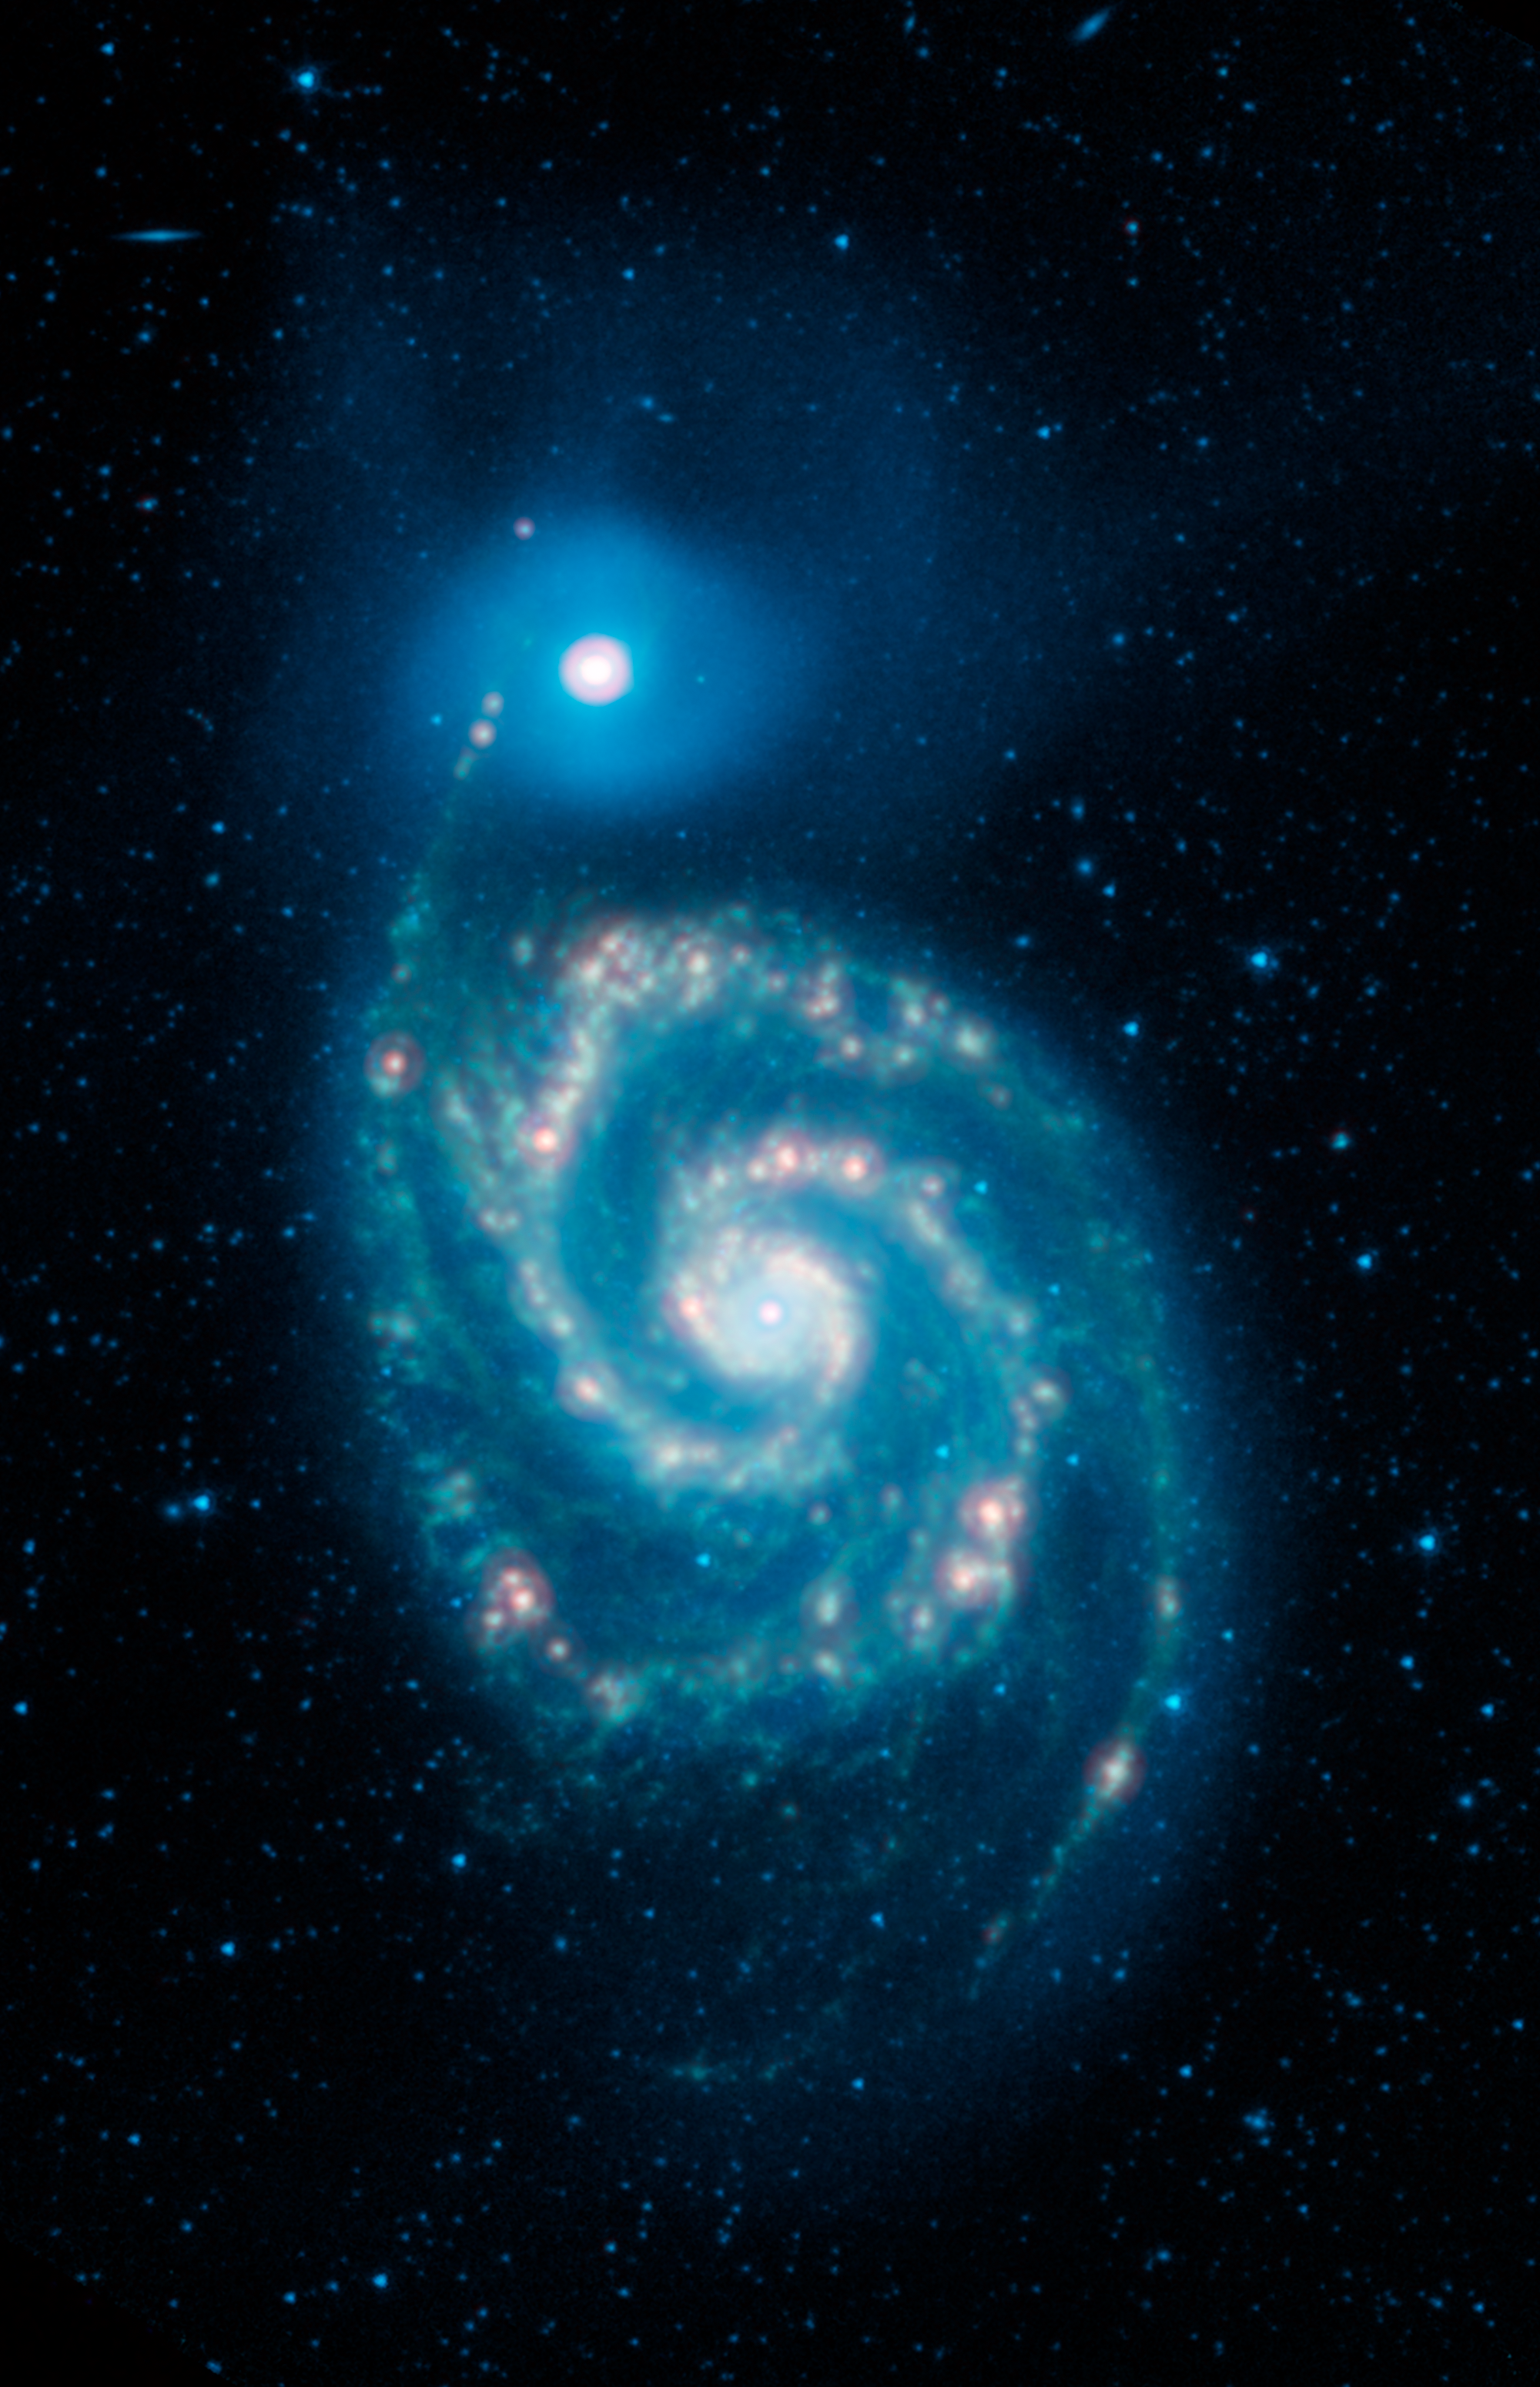

The Infrared Whirlpool Galaxy

This image shows the Whirlpool galaxy, also known as Messier 51 and NGC 5194/5195, which is actually a pair of galaxies. Located approximately 23 million light-years away, it resides in the constellation Canes Venatici.

Here we see four wavelengths of infrared light: 3.6 microns (shown in blue), 4.5 microns (cyan), 8 microns (green), and 24 microns (red) as observed by NASA's Spitzer Space Telescope. The blended light from the billions of stars in the Whirlpool is brightest at the shorter infrared wavelengths, and is seen here as a blue haze. The 24 micron observation is particularly good for highlighting areas where the dust is especially hot. The bright reddish-white spots trace regions where new stars are forming and, in the process, heating their surroundings.

All of the data shown here were released as part of the Spitzer Infrared Nearby Galaxies Survey (SINGS) project, captured during Spitzers cryogenic and warm missions.

The Jet Propulsion Laboratory in Pasadena, California, manages the Spitzer Space Telescope mission for NASA's Science Mission Directorate in Washington. Science operations are conducted at the Spitzer Science Center at Caltech in Pasadena. Space operations are based at Lockheed Martin Space Systems in Littleton, Colorado. Data are archived at the Infrared Science Archive housed at IPAC at Caltech. Caltech manages JPL for NASA.

Credit: NASA/JPL-Caltech